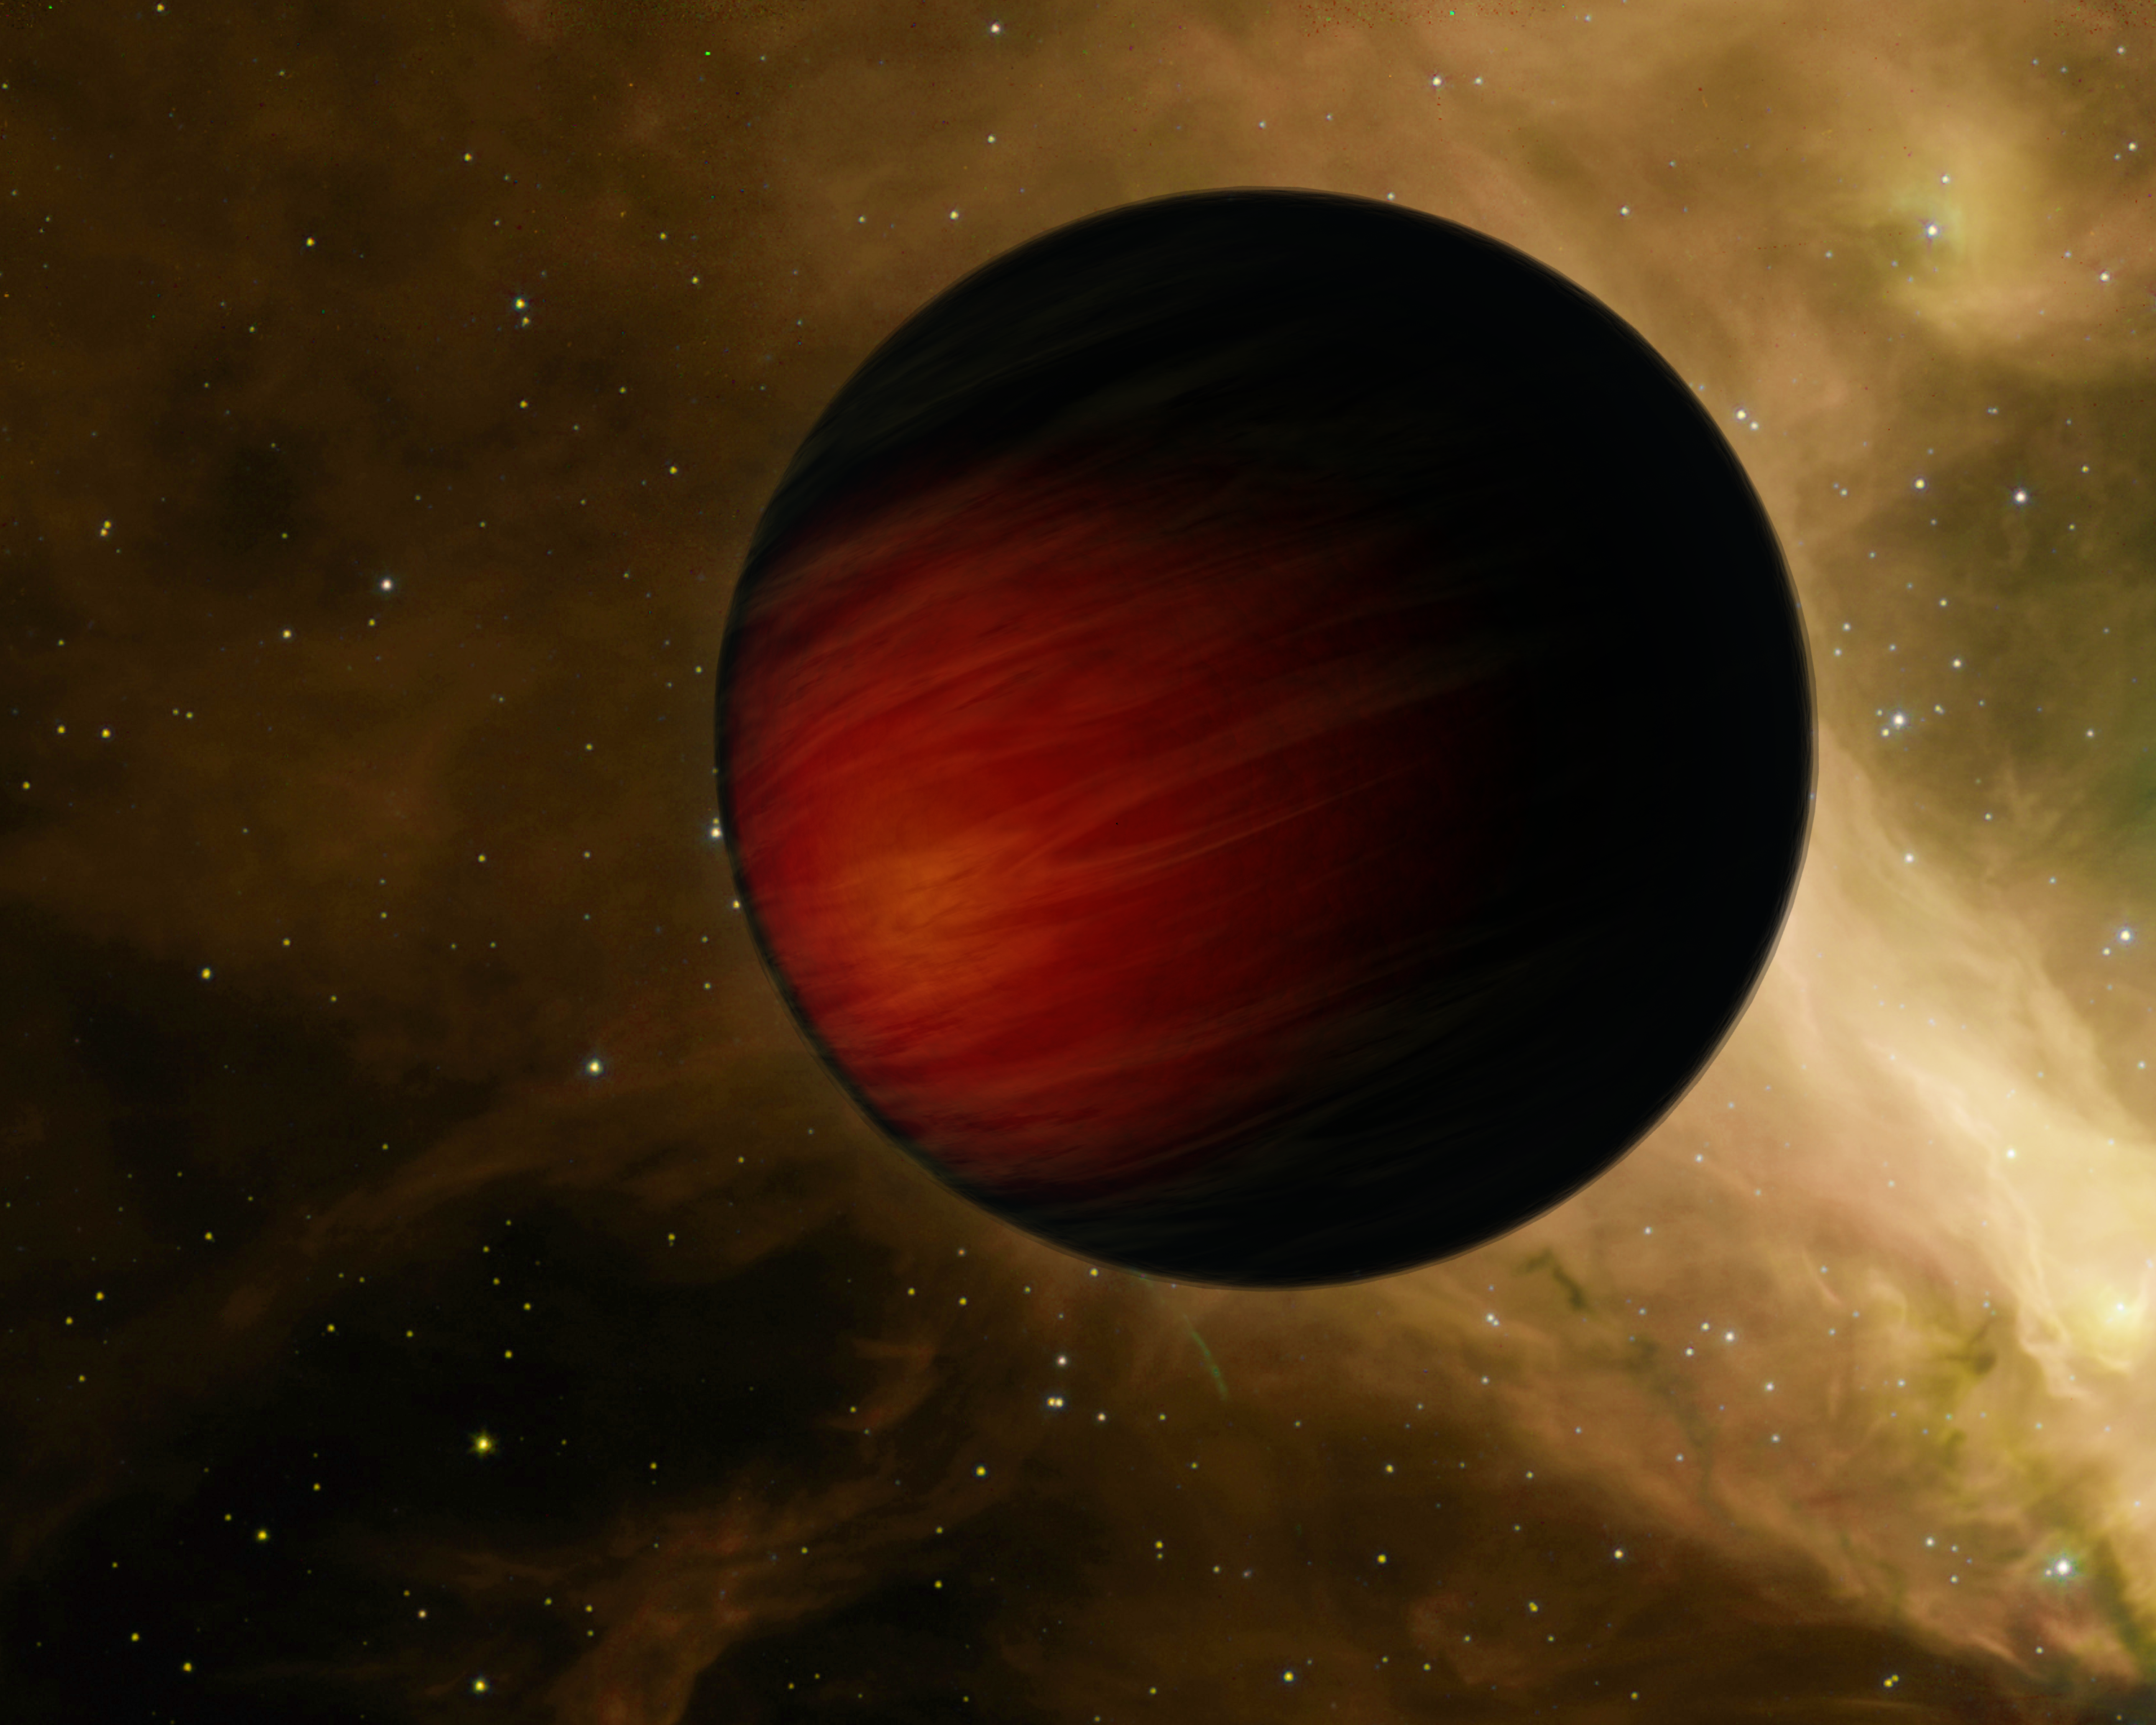

Blacker than Black

This artist's concept illustrates the hottest planet yet observed in the Universe. The scorching ball of gas, a "hot Jupiter" called HD 149026b, is a sweltering 3,700 degrees Fahrenheit (2,040 degrees Celsius) -- about 3 times hotter than the rocky surface of Venus, the hottest planet in our Solar System. The planet is so hot that astronomers believe it is absorbing almost all of the heat from its star, and reflecting very little to no light. Objects that reflect no sunlight are black. Consequently, HD 149026b might be the blackest known planet in the Universe, in addition to the hottest.

The temperature of this dark and balmy planet was taken with NASA's Spitzer Space Telescope. While the planet reflects no visible light, its heat causes it to radiate a little visible and a lot of infrared light. Spitzer, an infrared observatory, was able to measure this infrared light through a technique called secondary eclipse. HD 149026b is what is known as a transiting planet, which means that it crosses in front of and passes behind its starthe secondary eclipsewhen viewed from Earth. By determining the drop in total infrared light that occurs when the planet disappears, astronomers can figure out how much infrared light is coming from the planet alone.

The Spitzer observations of HD 149026b also suggest a hot spot in the middle of the side of the planet that always faces its star. Even though the planet is black, the spot would glow like a black lump of charcoal. HD 149026b is thought to be tidally locked, just as our moon is to Earth, such that one side of the planet is perpetually baked under the heat of its sun.

Astronomers think that HD 149026b is probably blazing hot on its sunlit side, and much cooler on its dark side. A similar phenomenon was observed previously by Spitzer for the planet Upsilon Andromedae b. In the case of both planets, heat is not being evenly distributed across their surfaces. This is the opposite of what happens on Jupiter, where temperature differences are minimal all around.

HD 149026b is located 256 light-years away in the constellation Hercules. It is the smallest known transiting planet, with a size similar to Saturn's and a suspected dense core 70 to 90 times the mass of Earth. It speeds around its star every 2.9 days.

Credit: NASA/JPL-Caltech/T. Pyle (SSC)